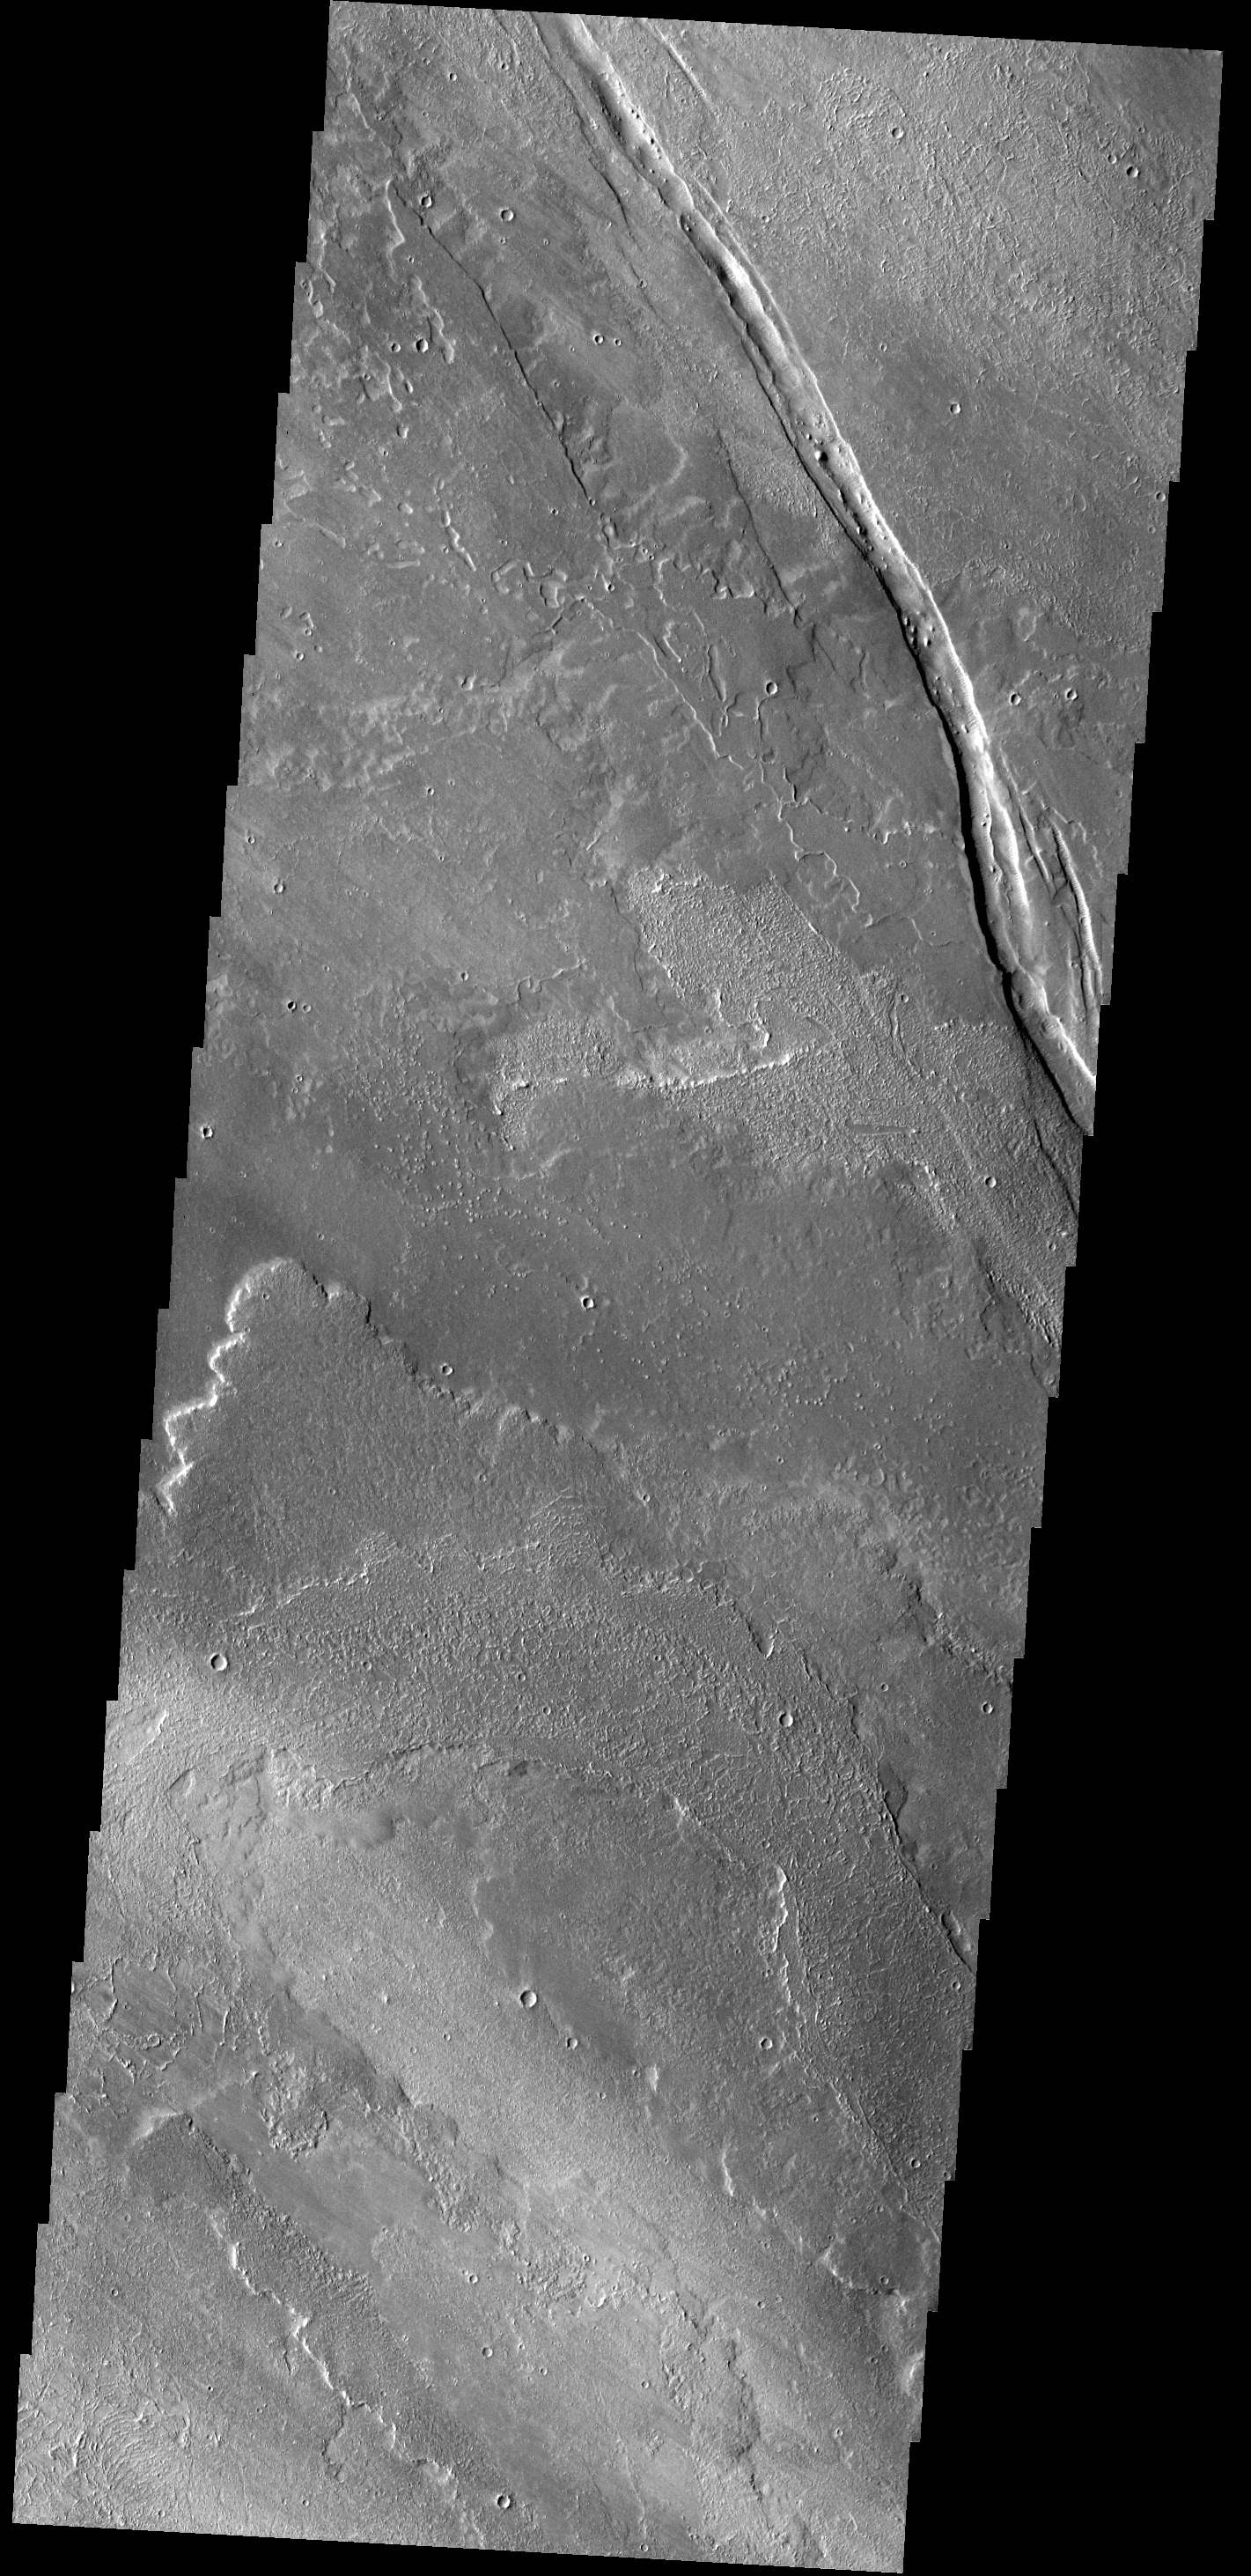

Cyane Fossae

The graben in this VIS image is Cyane Fossae. The lava flows are part of the extensive Tharsis volcanic flows.

Credit: NASA/JPL-Caltech/ASU